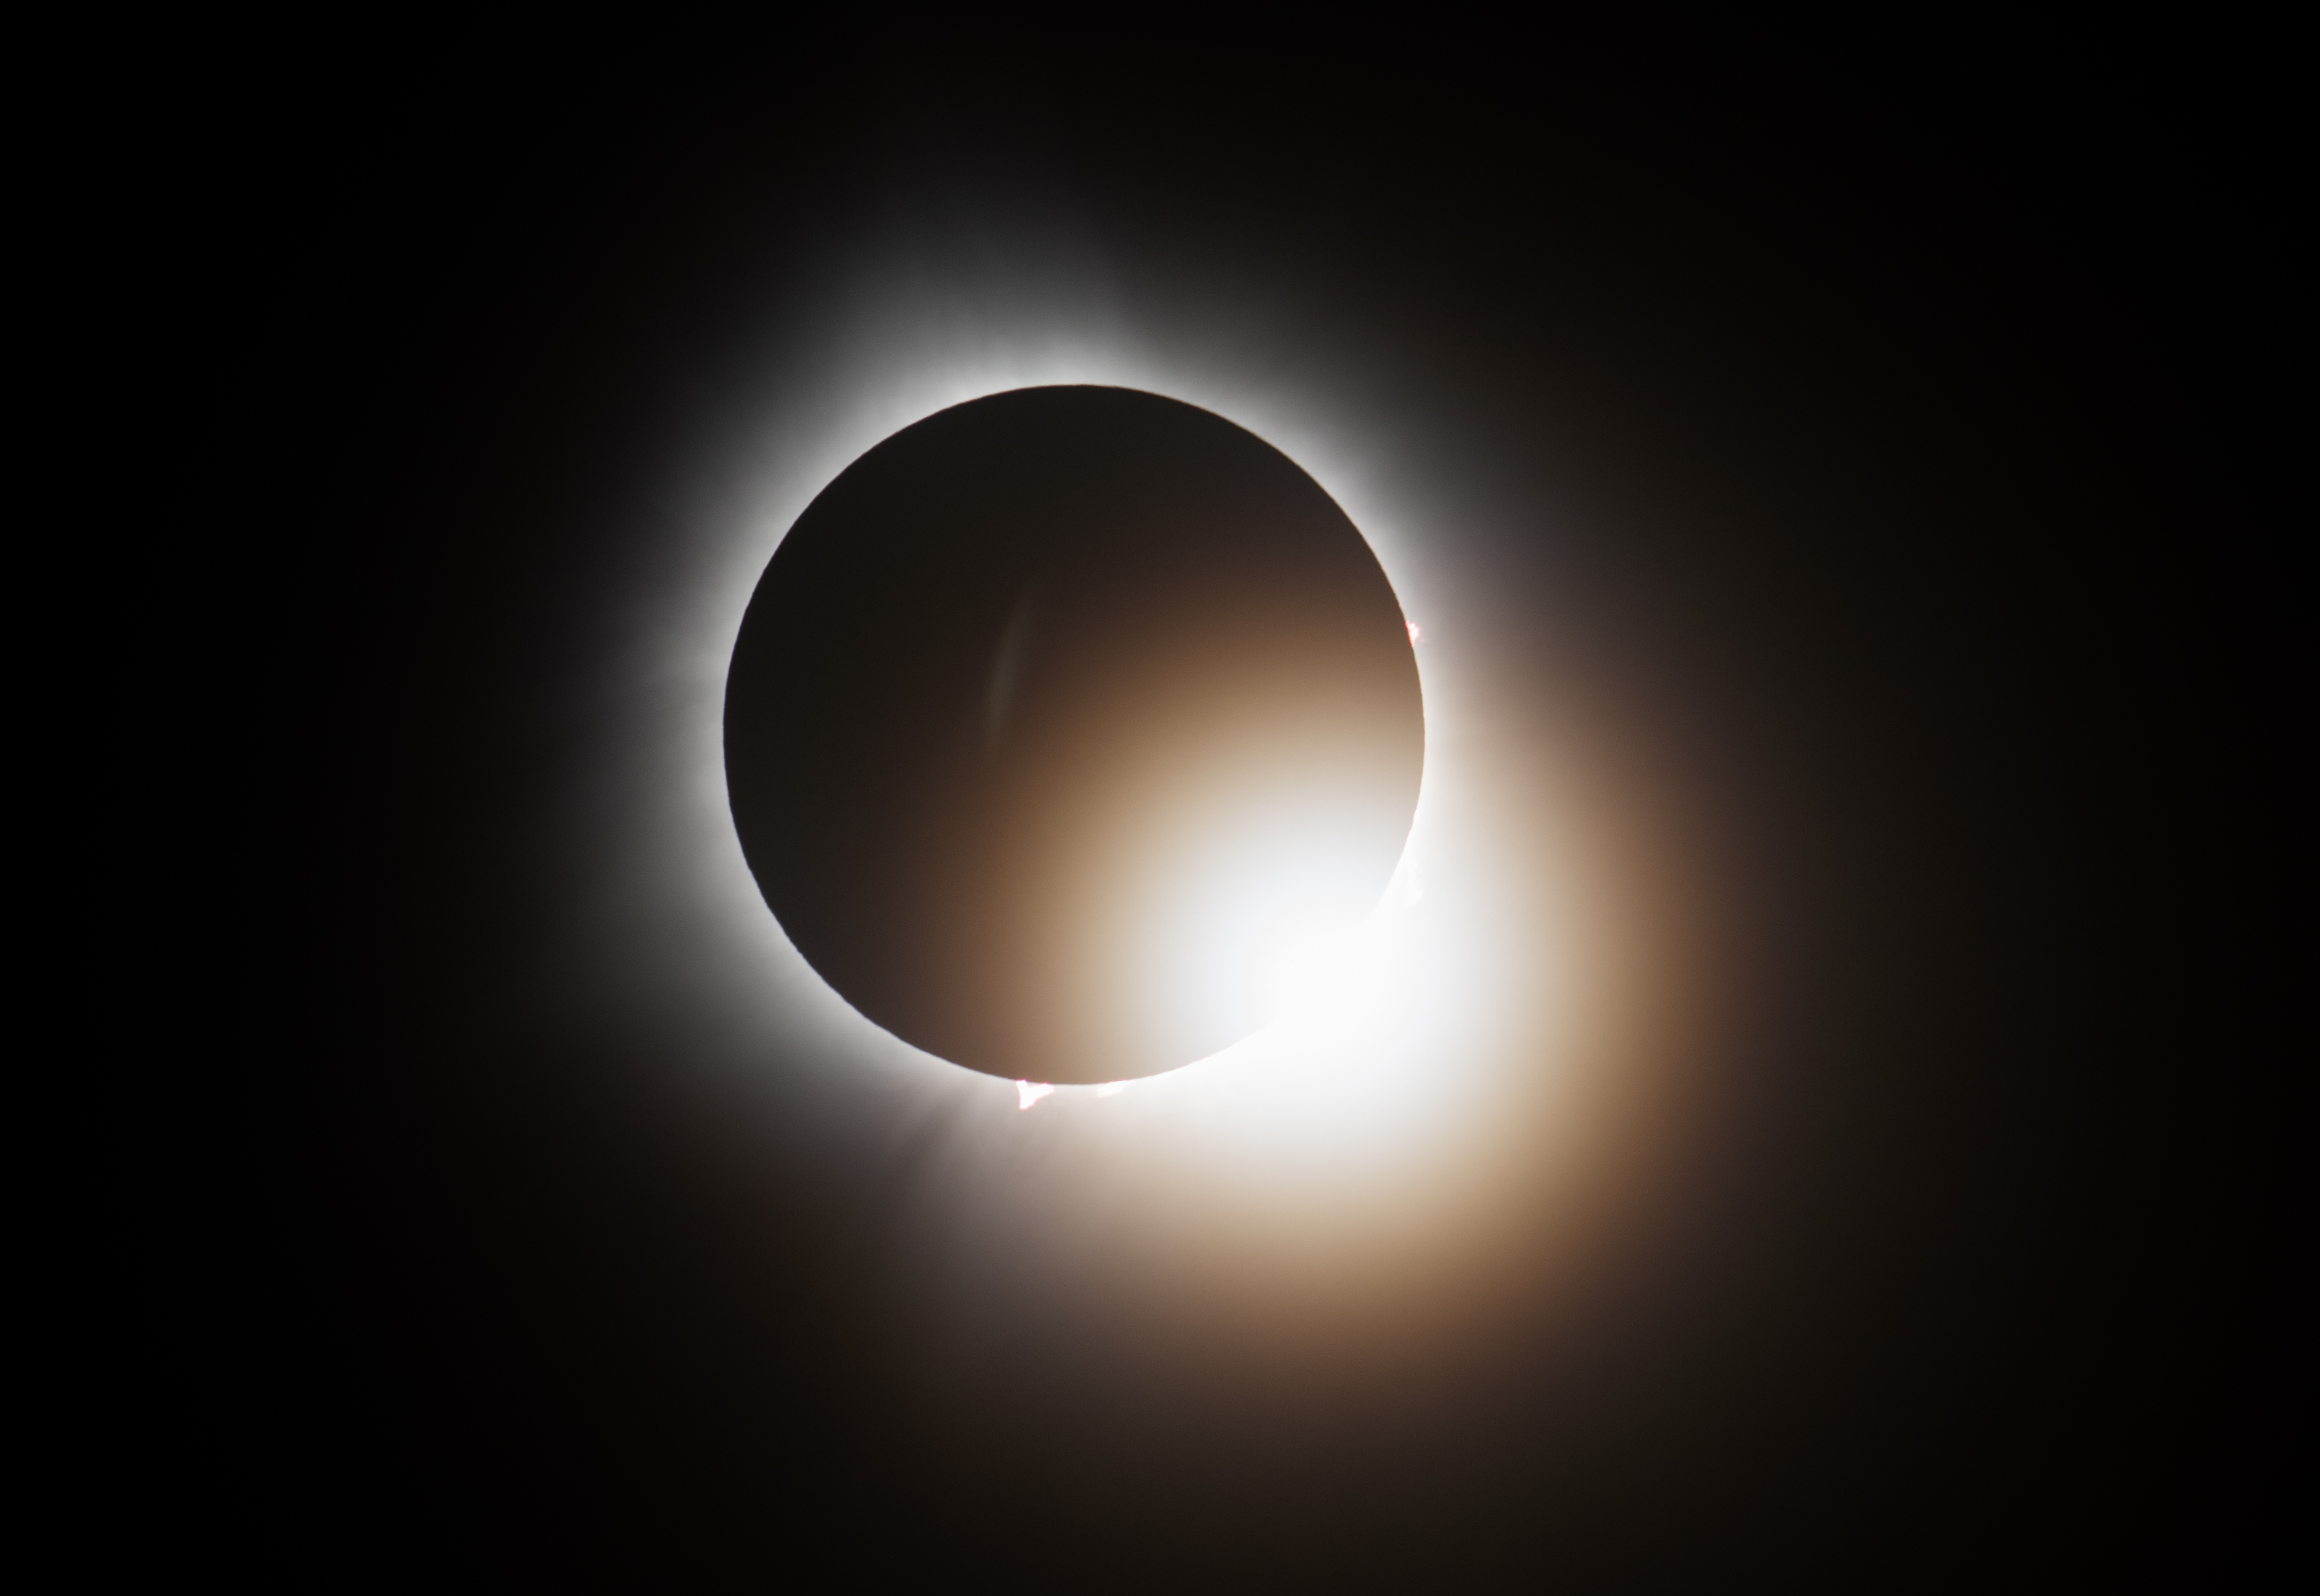

2024 Total Solar Eclipse

A total solar eclipse is seen from the Indianapolis Motor Speedway, Monday, April 8, 2024, in Indianapolis, Indiana. A total solar eclipse swept across a narrow portion of the North American continent from Mexico’s Pacific coast to the Atlantic coast of Newfoundland, Canada. A partial solar eclipse was visible across the entire North American continent along with parts of Central America and Europe.

Credit: NASA/Joel Kowsky